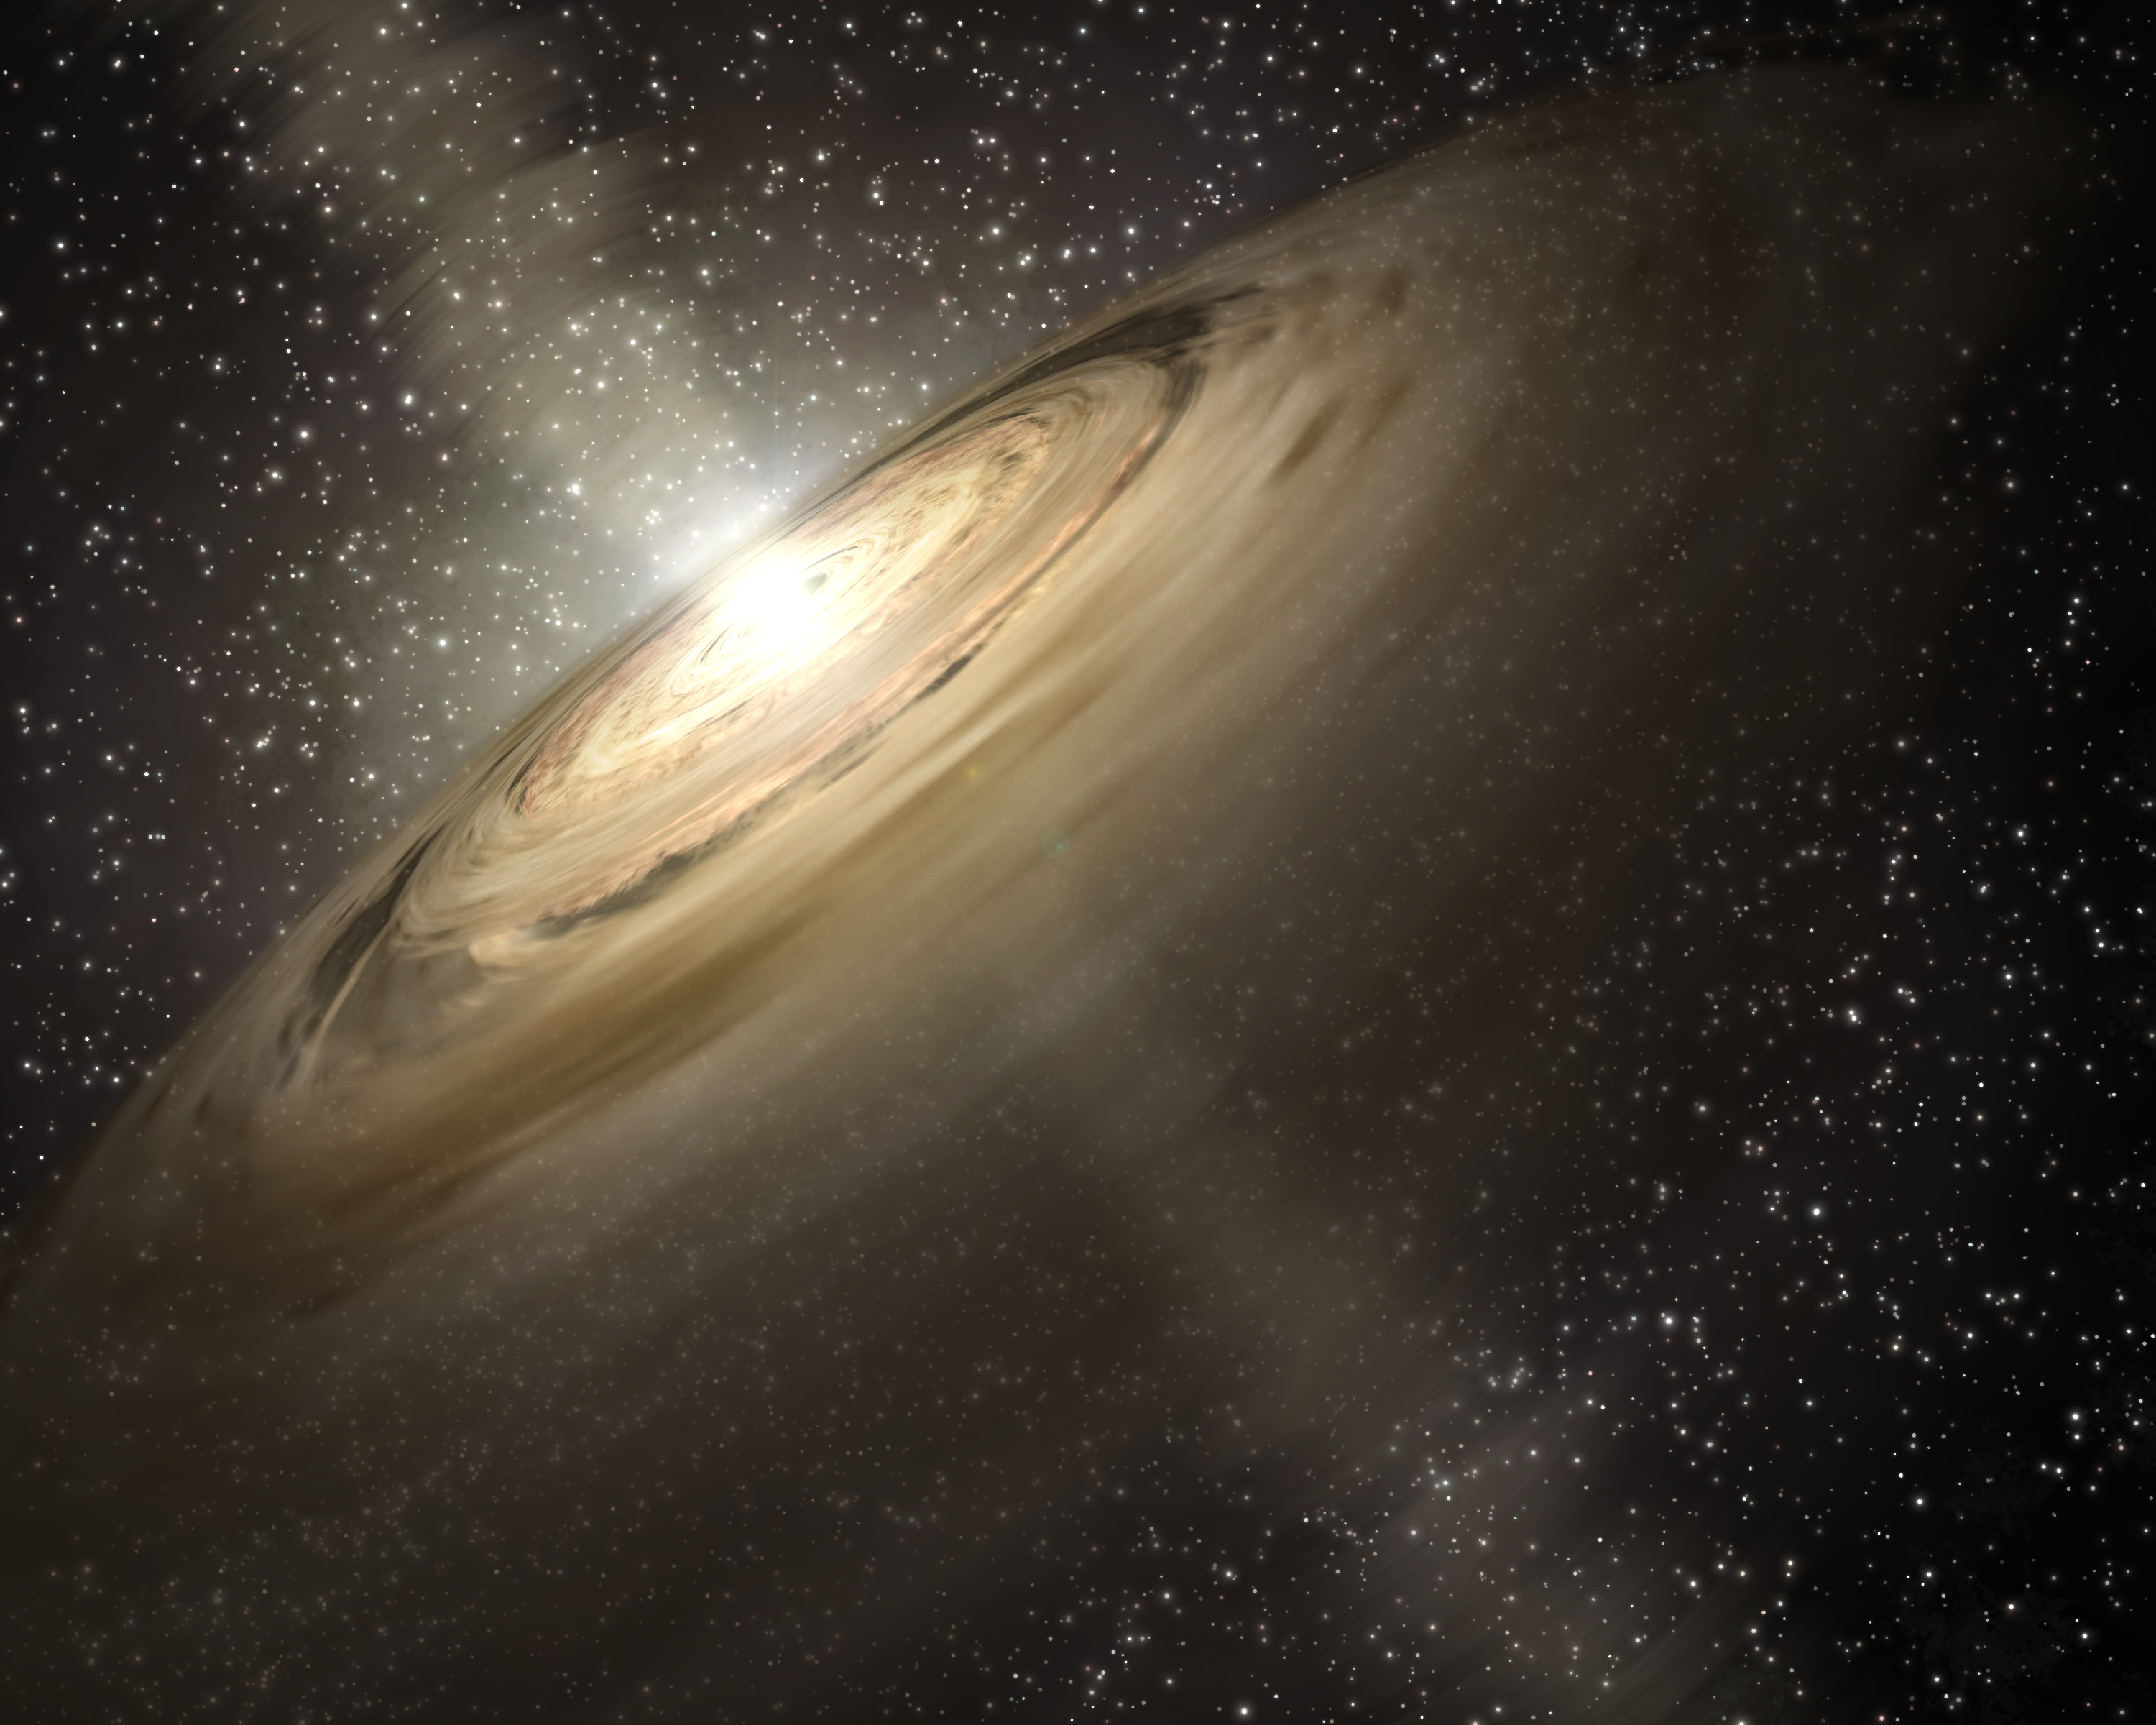

Portrait of Our Dusty Past (Artist Concept)

This artist’s concept illustrates a solar system that is a much younger version of our own. Dusty disks, like the one shown here circling the star, are thought to be the breeding grounds of planets, including rocky ones like Earth. Astronomers using NASA’s Spitzer Space Telescope spotted some of the raw ingredients for DNA and protein in one such disk belonging to a star called IRS 46. The ingredients, gaseous precursors to DNA and protein called acetylene and hydrogen cyanide, were detected in the star’s inner disk, the region where scientists believe Earth-like planets would be most likely to form.

Credit: NASA/JPL-Caltech